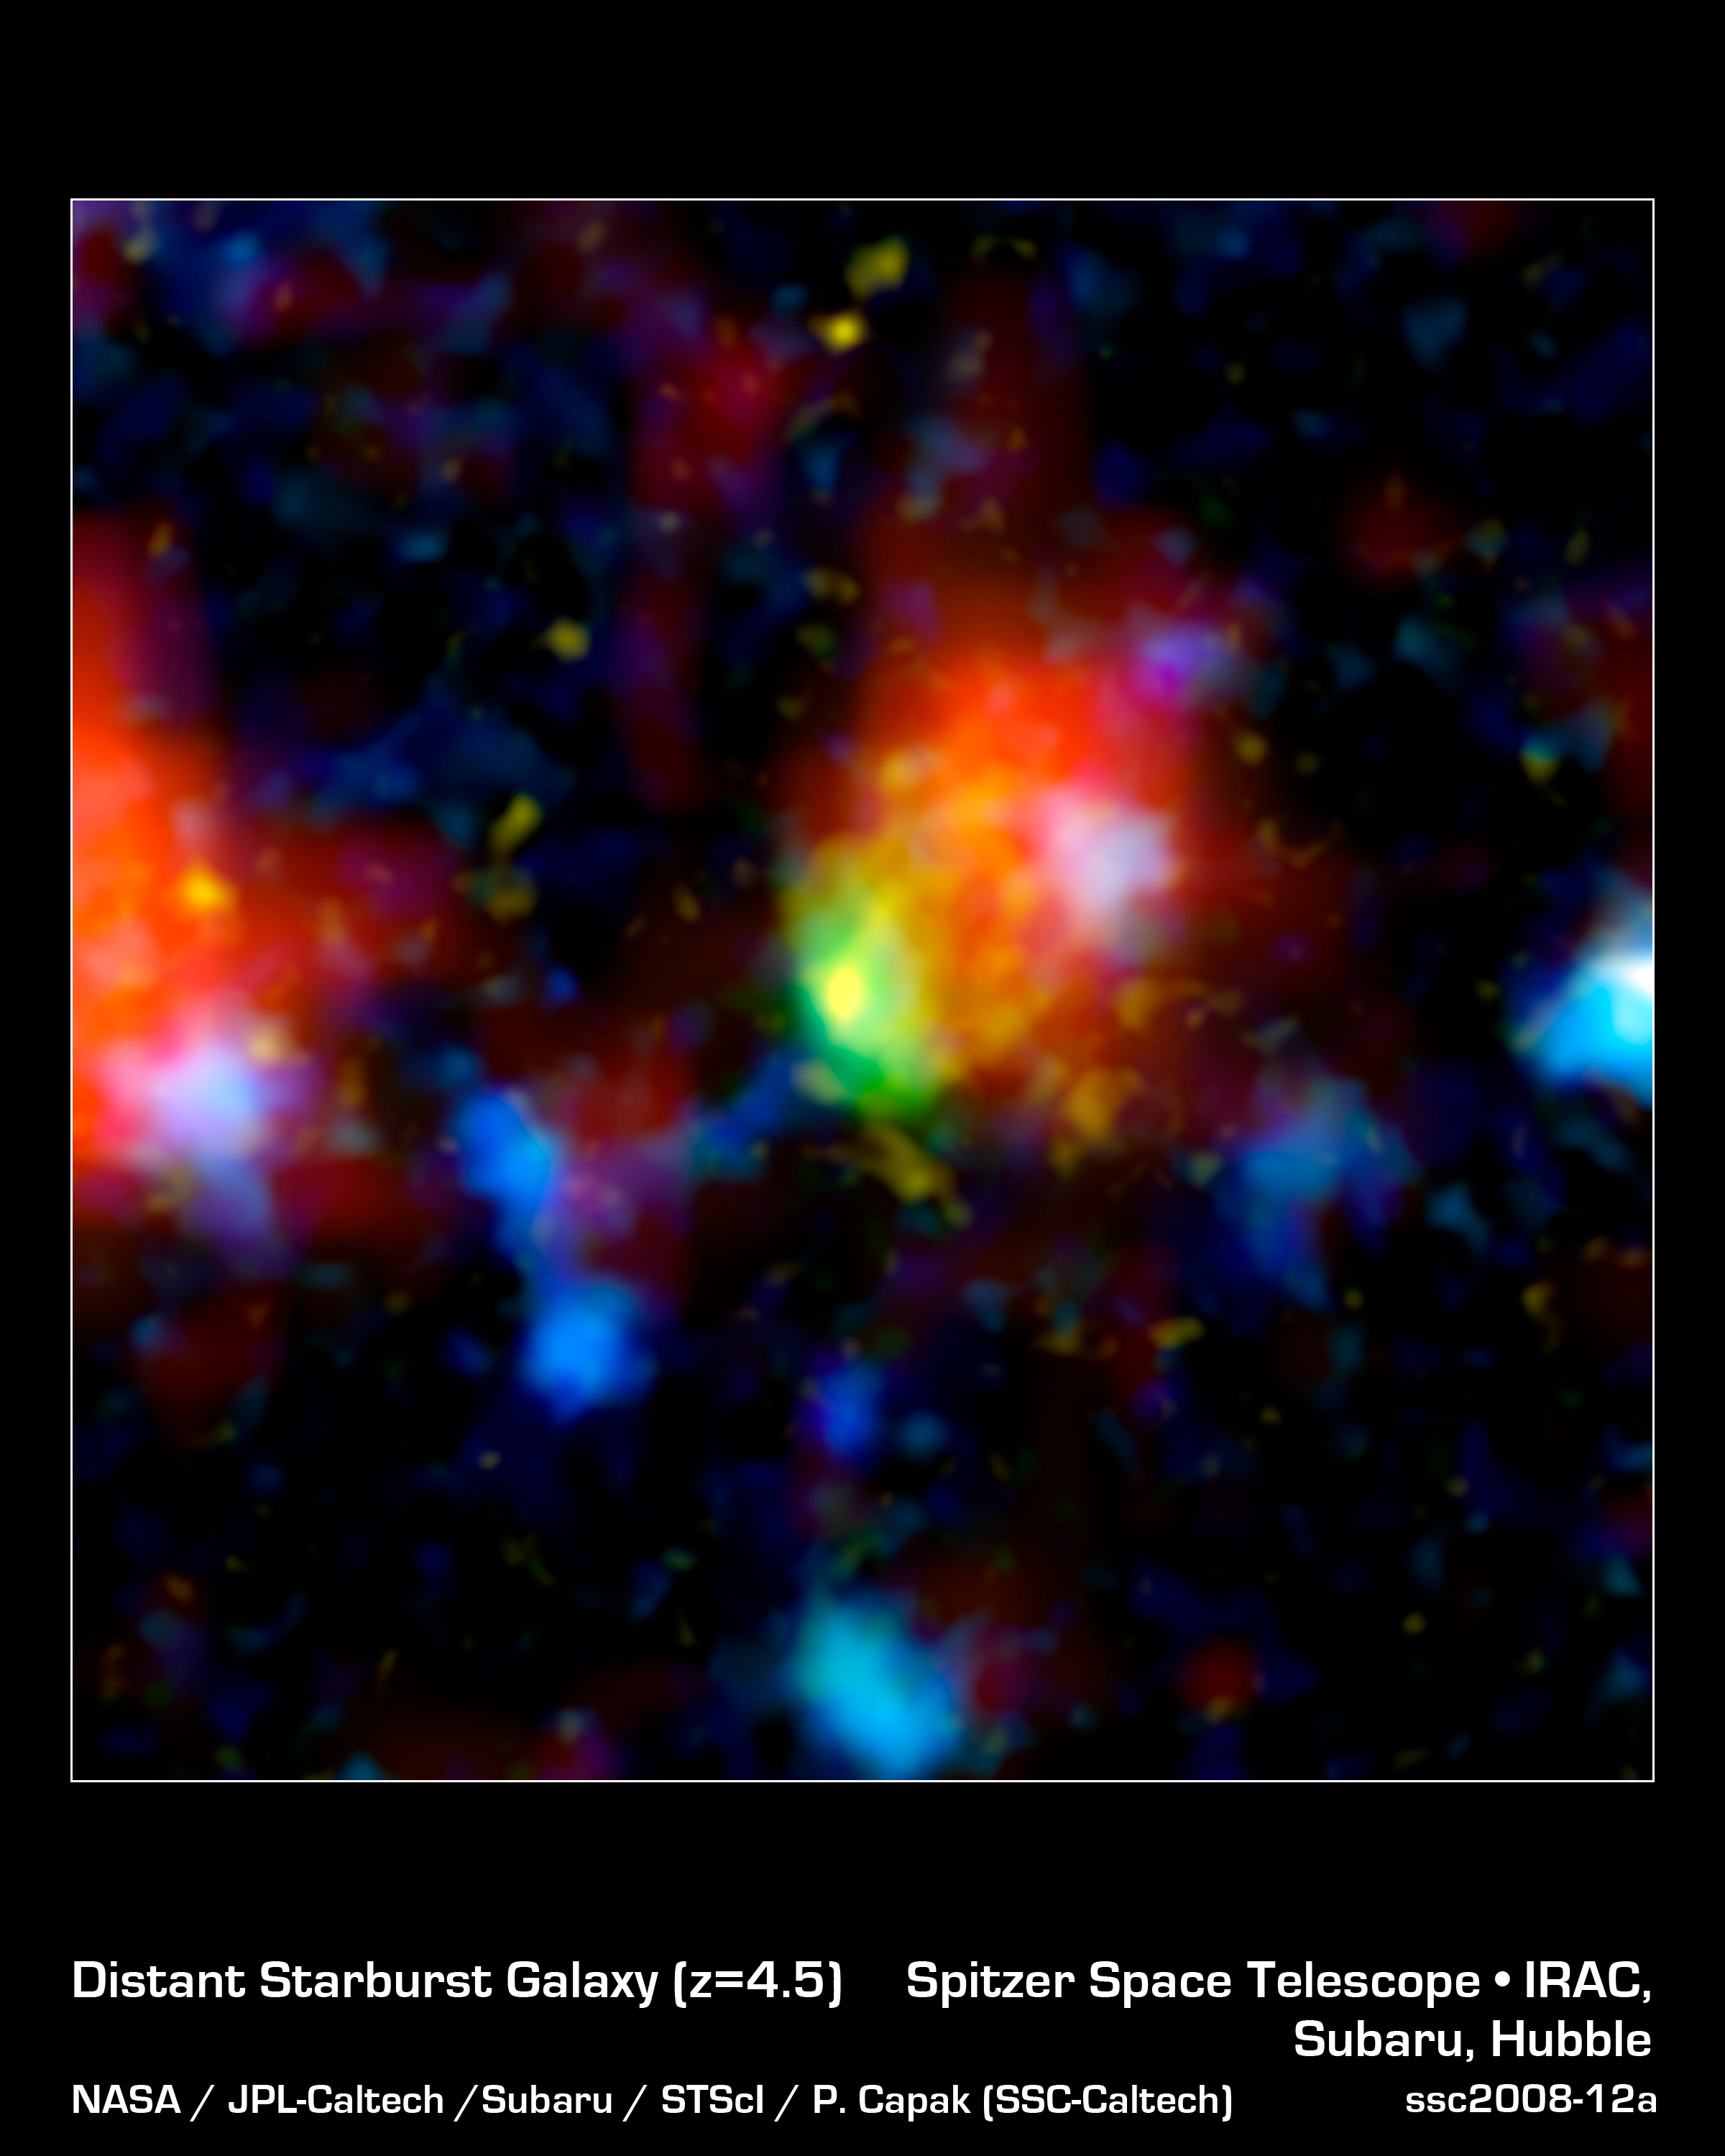

Super-Starburst Galaxy: J100054_023436

The green and red splotch in this image is the most active star-making galaxy in the very distant universe. Nicknamed "Baby Boom," the galaxy is churning out an average of up to 4,000 stars per year, more than 10 times the number produced in our own Milky Way galaxy. It was spotted 12.3 billion light-years away by a suite of telescopes, including NASA's Spitzer Space Telescope.

Baby Boom is a type of galaxy called a starburst. Like some other starbursts, it is thought to be a collection of colliding galaxies. As the galaxies smash together, gas becomes compressed, triggering the birth of stars. In this multi-wavelength portrait, the color red shows where loads of new stars are forming in Baby Boom, and where warm dust heated by the stars is giving off infrared light.

Green (visible-light wavelengths) denotes gas in the Baby Boom galaxy, while blue (also visible light) shows galaxies in the foreground that are not producing nearly as many stars. Yellow/orange (near-infrared light) indicates starlight from the outer portion of Baby Boom. The red blob to the left is another foreground galaxy that is not producing a lot of stars.

This composite contains data from NASA's Hubble Space Telescope, Spitzer and Japan's Subaru Telescope in Hawaii.

Credit: NASA/JPL-Caltech/Subaru/STScI